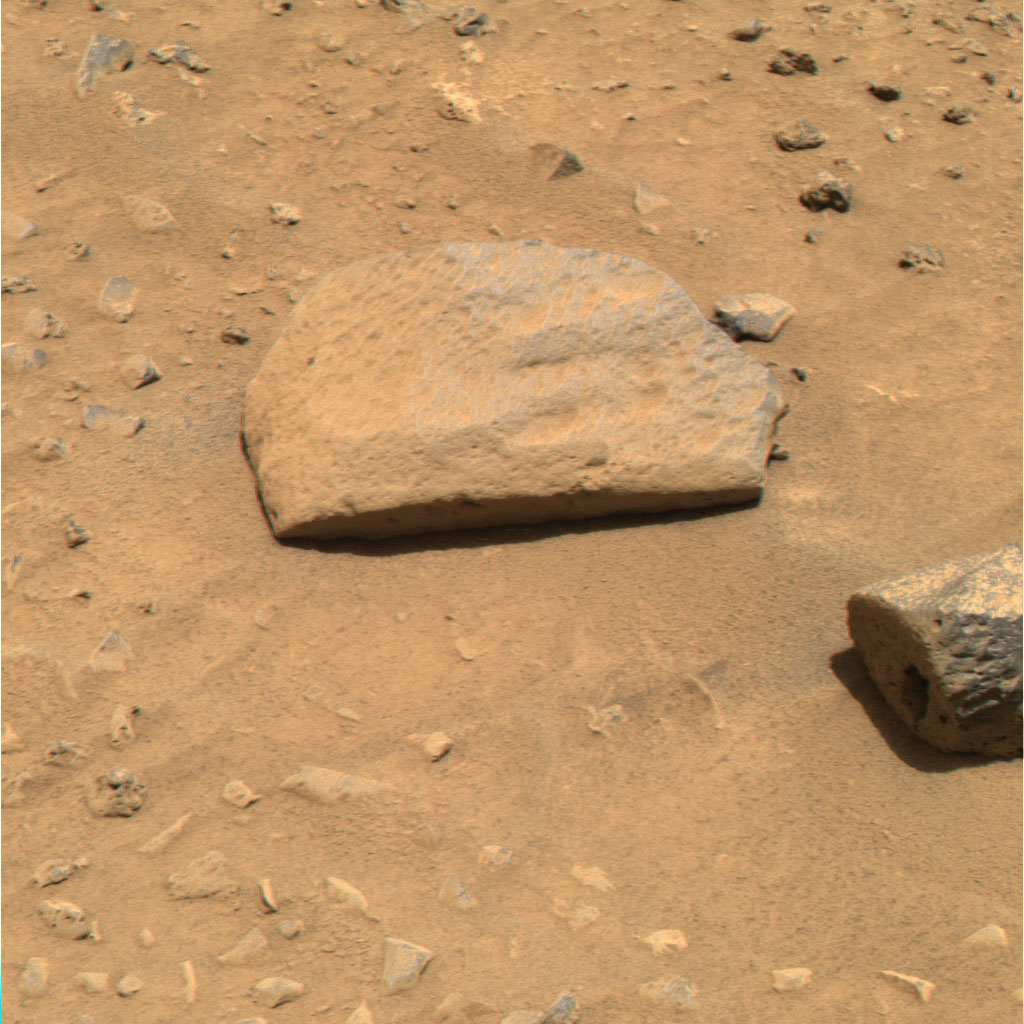

Hungry for Rocks

This image from the Mars Exploration Rover Spirit hazard identification camera shows the rover’s perspective just before its first post-egress drive on Mars. On Sunday, the 15th martian day, or sol, of Spirit’s journey, engineers drove Spirit approximately 3 meters (10 feet) toward its first rock target, a football-sized, mountain-shaped rock called Adirondack (not pictured). In the foreground of this image are “Sashimi” and “Sushi” – two rocks that scientists considered investigating first. Ultimately, these rocks were not chosen because their rough and dusty surfaces are ill-suited for grinding.

Credit: NASA/JPL/Cornell